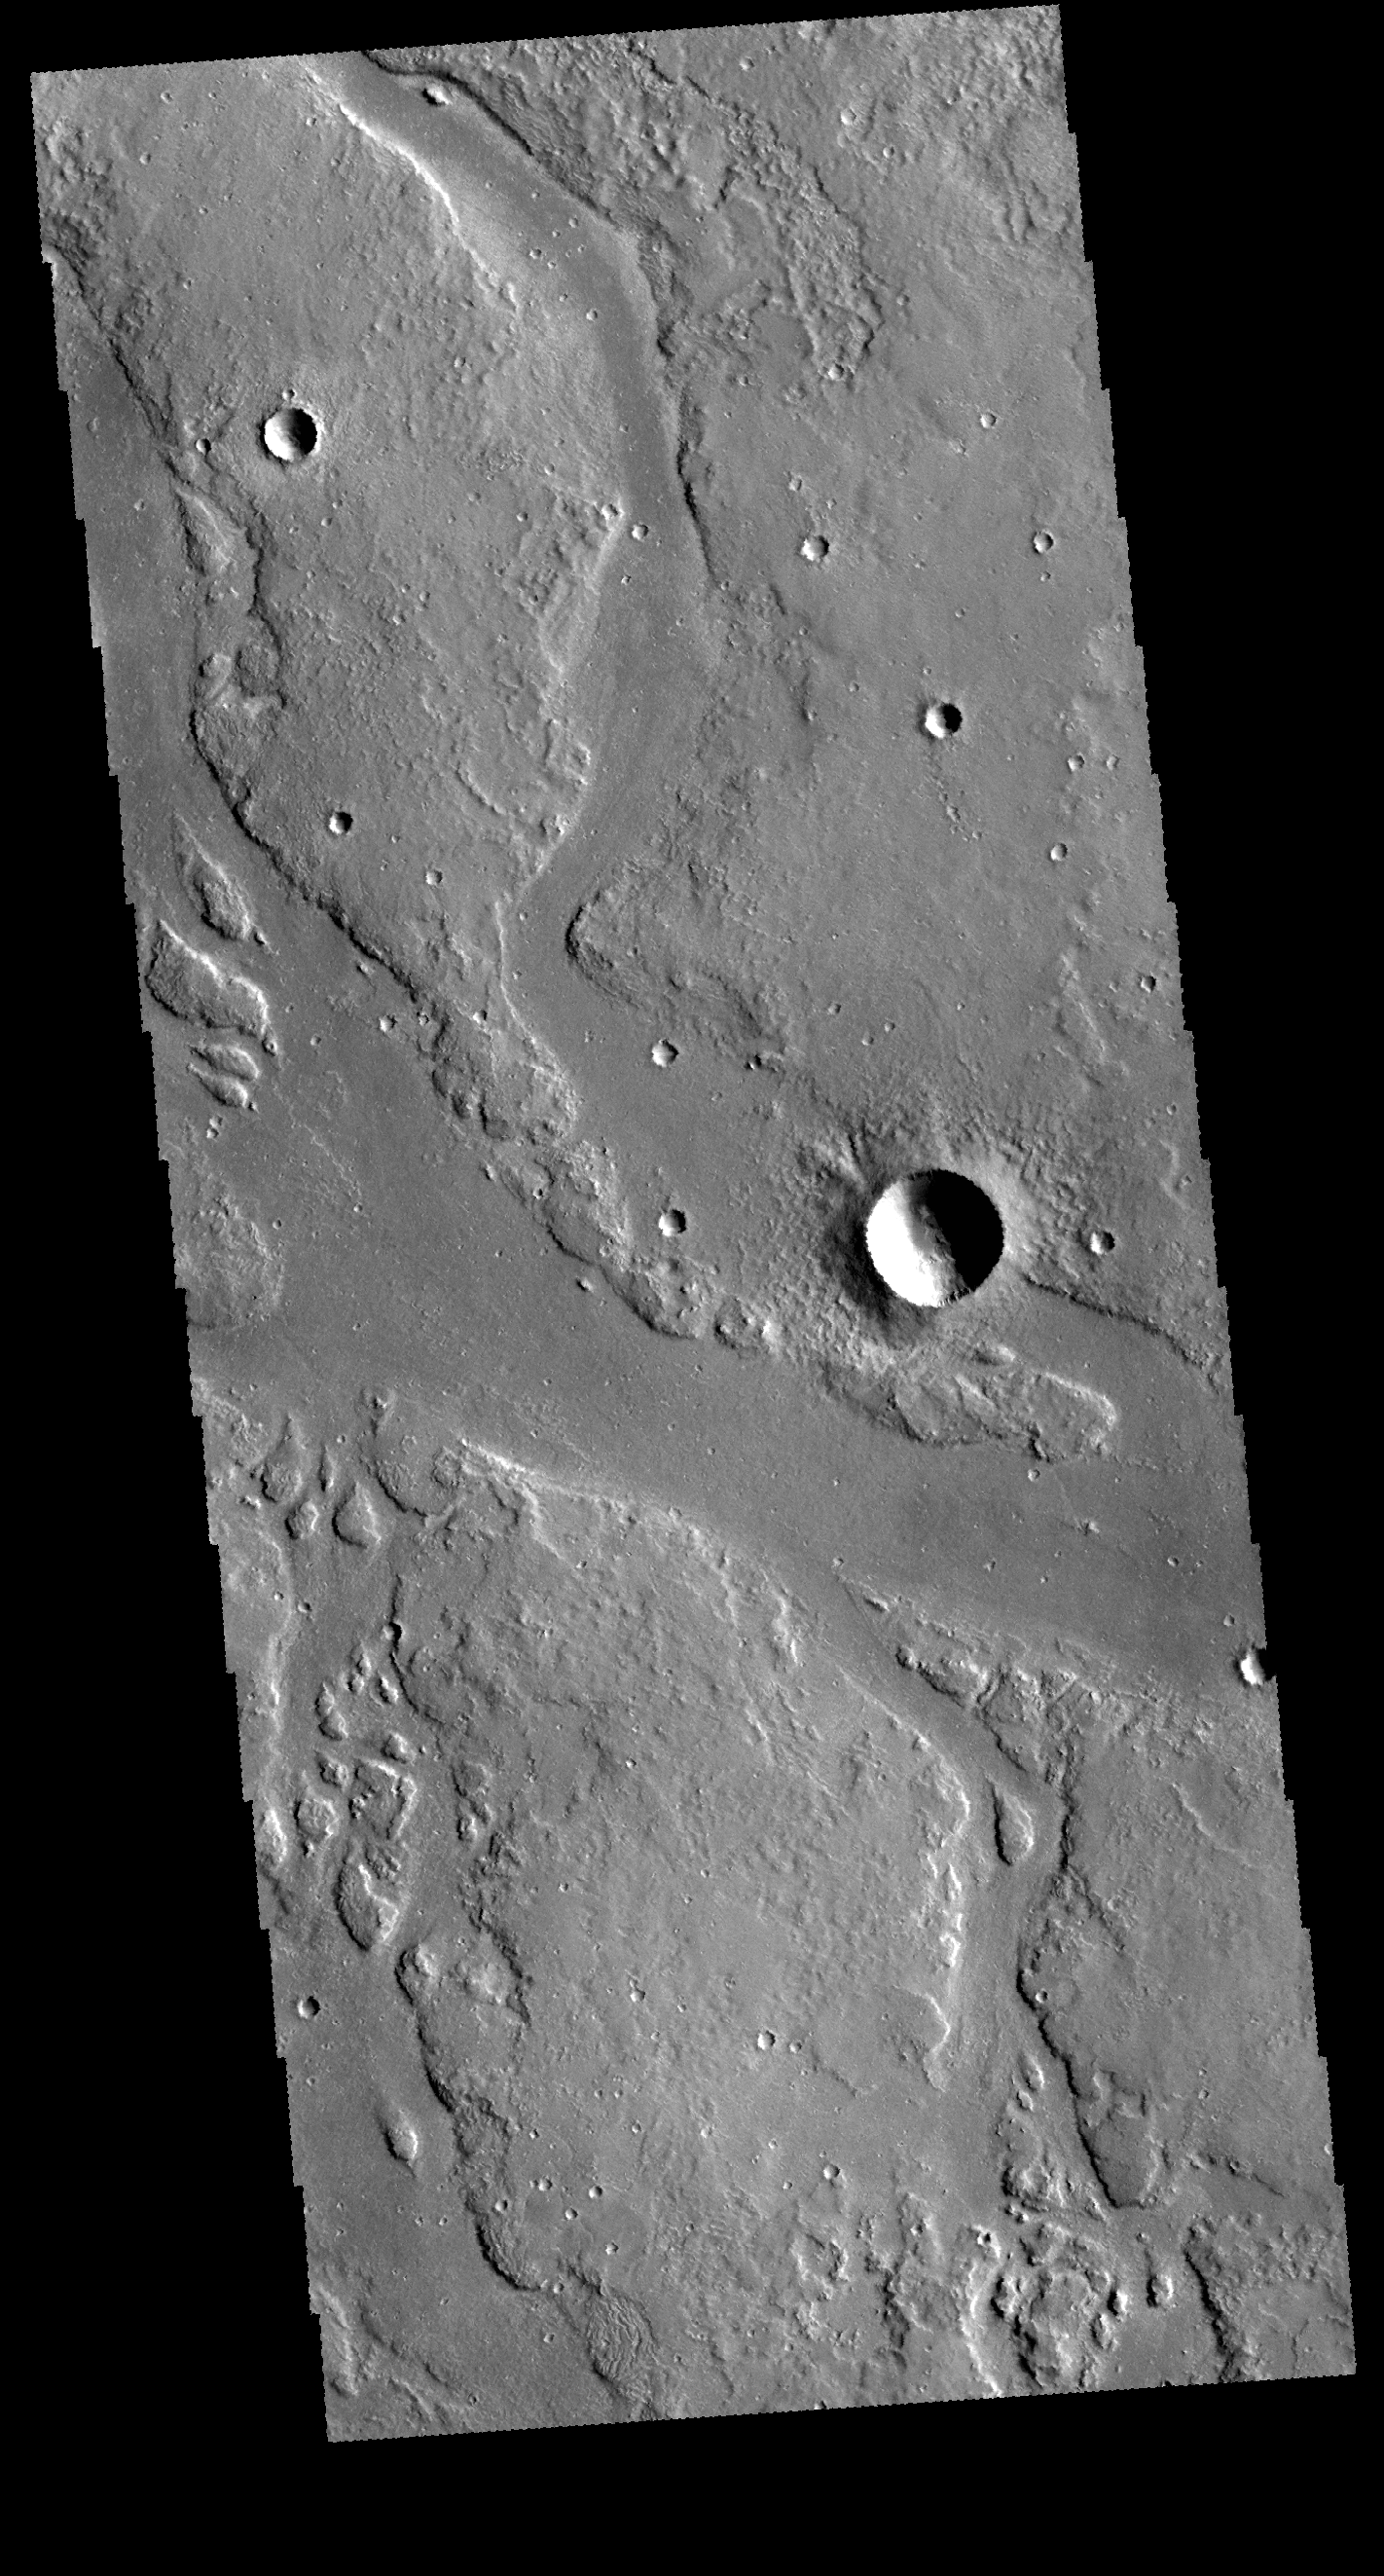

Granicus Valles

The channels in this VIS image are part of Granicus Valles. Granicus Valles is one of many valley systems that are located on the western margin of the Elysium volcanic complex. It is not known if these valleys were created solely by flow of lava or water. It is likely that both fluids may have been involved in forming the valley systems.

Credit: NASA/JPL-Caltech/ASU